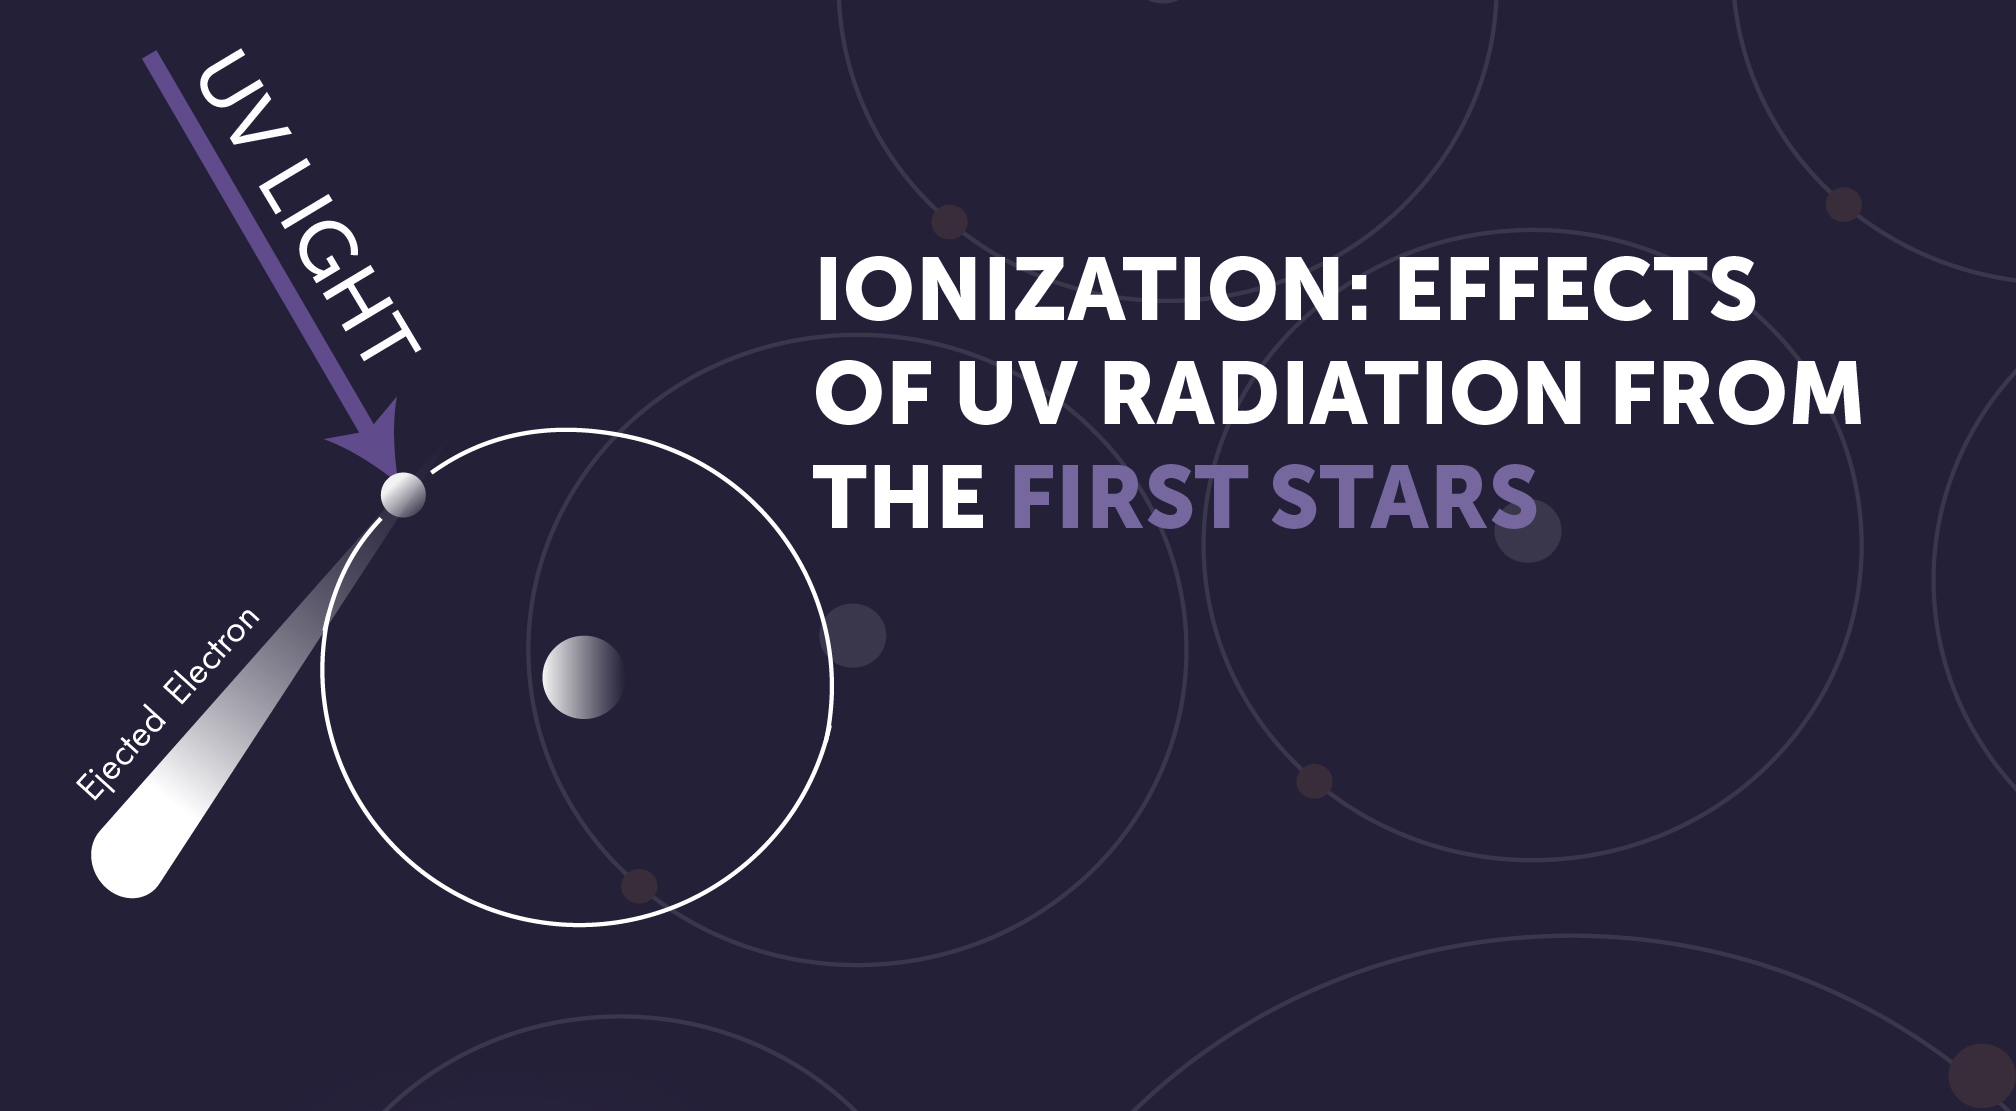

First Stars: Ionization

Ultraviolet light is a type of ionizing radiation. It has the ability to separate electrons from atomic nuclei, converting neutral atoms into charged particles called ions. UV light from the first stars was absorbed by hydrogen atoms, causing them to be ionized.

Credit: Image: NASA, ESA, CSA, STScI